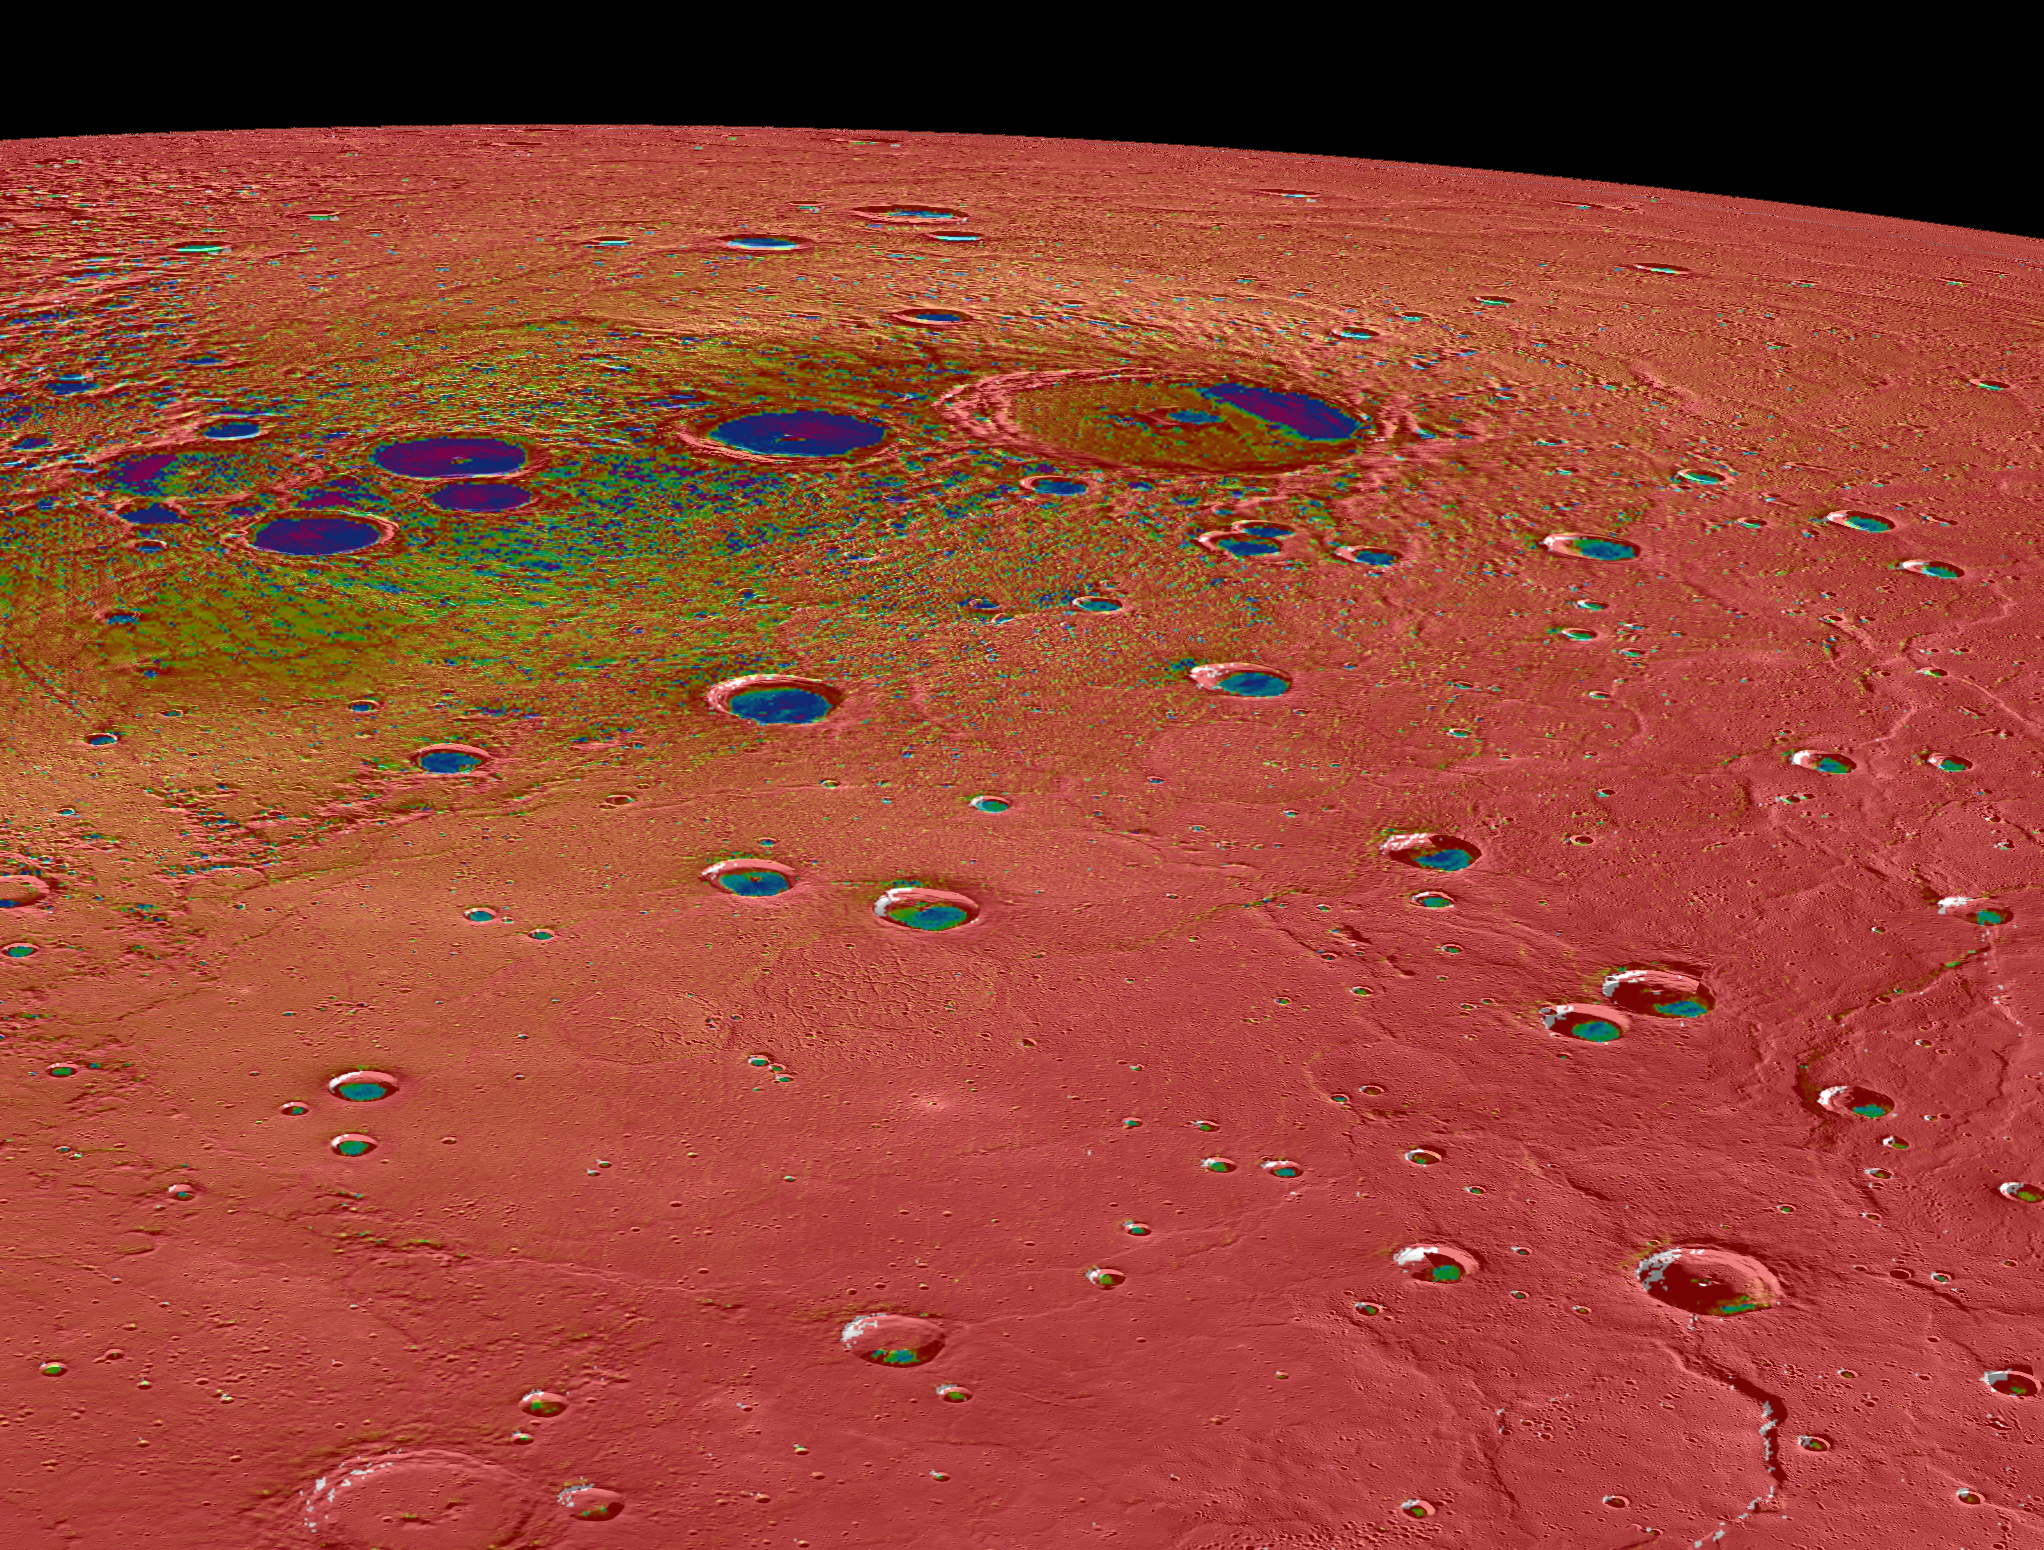

Hot and Cold

This view shows Mercury’s north polar region, colored by the maximum biannual surface temperature, which ranges from >400 K (red) to 50 K (purple). As expected for the Solar System’s innermost planet, areas of Mercury’s surface that are sunlit reach high temperatures, and hence most of this image is colored red!

In contrast, some craters near Mercury’s poles have regions that remain permanently in shadow, and in these regions even the maximum temperatures can be extremely low. Evidence from MESSENGER and Earth-based observations indicate that water ice deposits are present in these cold craters. The craters nearest Mercury’ poles have surface temperatures less than 100 K (-173°C, -280°F), and water ice is stable on the surface, such as in Prokofiev. However, many craters near but somewhat farther from Mercury’s poles have cold, permanently shadowed interiors, but the maximum temperature is too high for water ice to persist at the surface. In these craters, water ice is present but is buried beneath a thin, low-reflectance volatile layer likely consisting of organic-rich material, such as in Berlioz crater.

This image was presented at a press event at the Lunar and Planetary Science Conference. Visit the press event website to learn more!

Scale: Prokofiev, the largest crater near the top center of the image, has a diameter of 112 km (70 miles)
Prokofiev Center Latitude: 85.77°
Prokofiev Center Longitude: 62.92° E
Map Projection: Orthographic

The MESSENGER spacecraft is the first ever to orbit the planet Mercury, and the spacecraft’s seven scientific instruments and radio science investigation are unraveling the history and evolution of the Solar System’s innermost planet. During the first two years of orbital operations, MESSENGER acquired over 150,000 images and extensive other data sets. MESSENGER is capable of continuing orbital operations until early 2015.

For information regarding the use of images, see the MESSENGER image use policy.

Credit: NASA/Johns Hopkins University Applied Physics Laboratory/Carnegie Institution of Washington